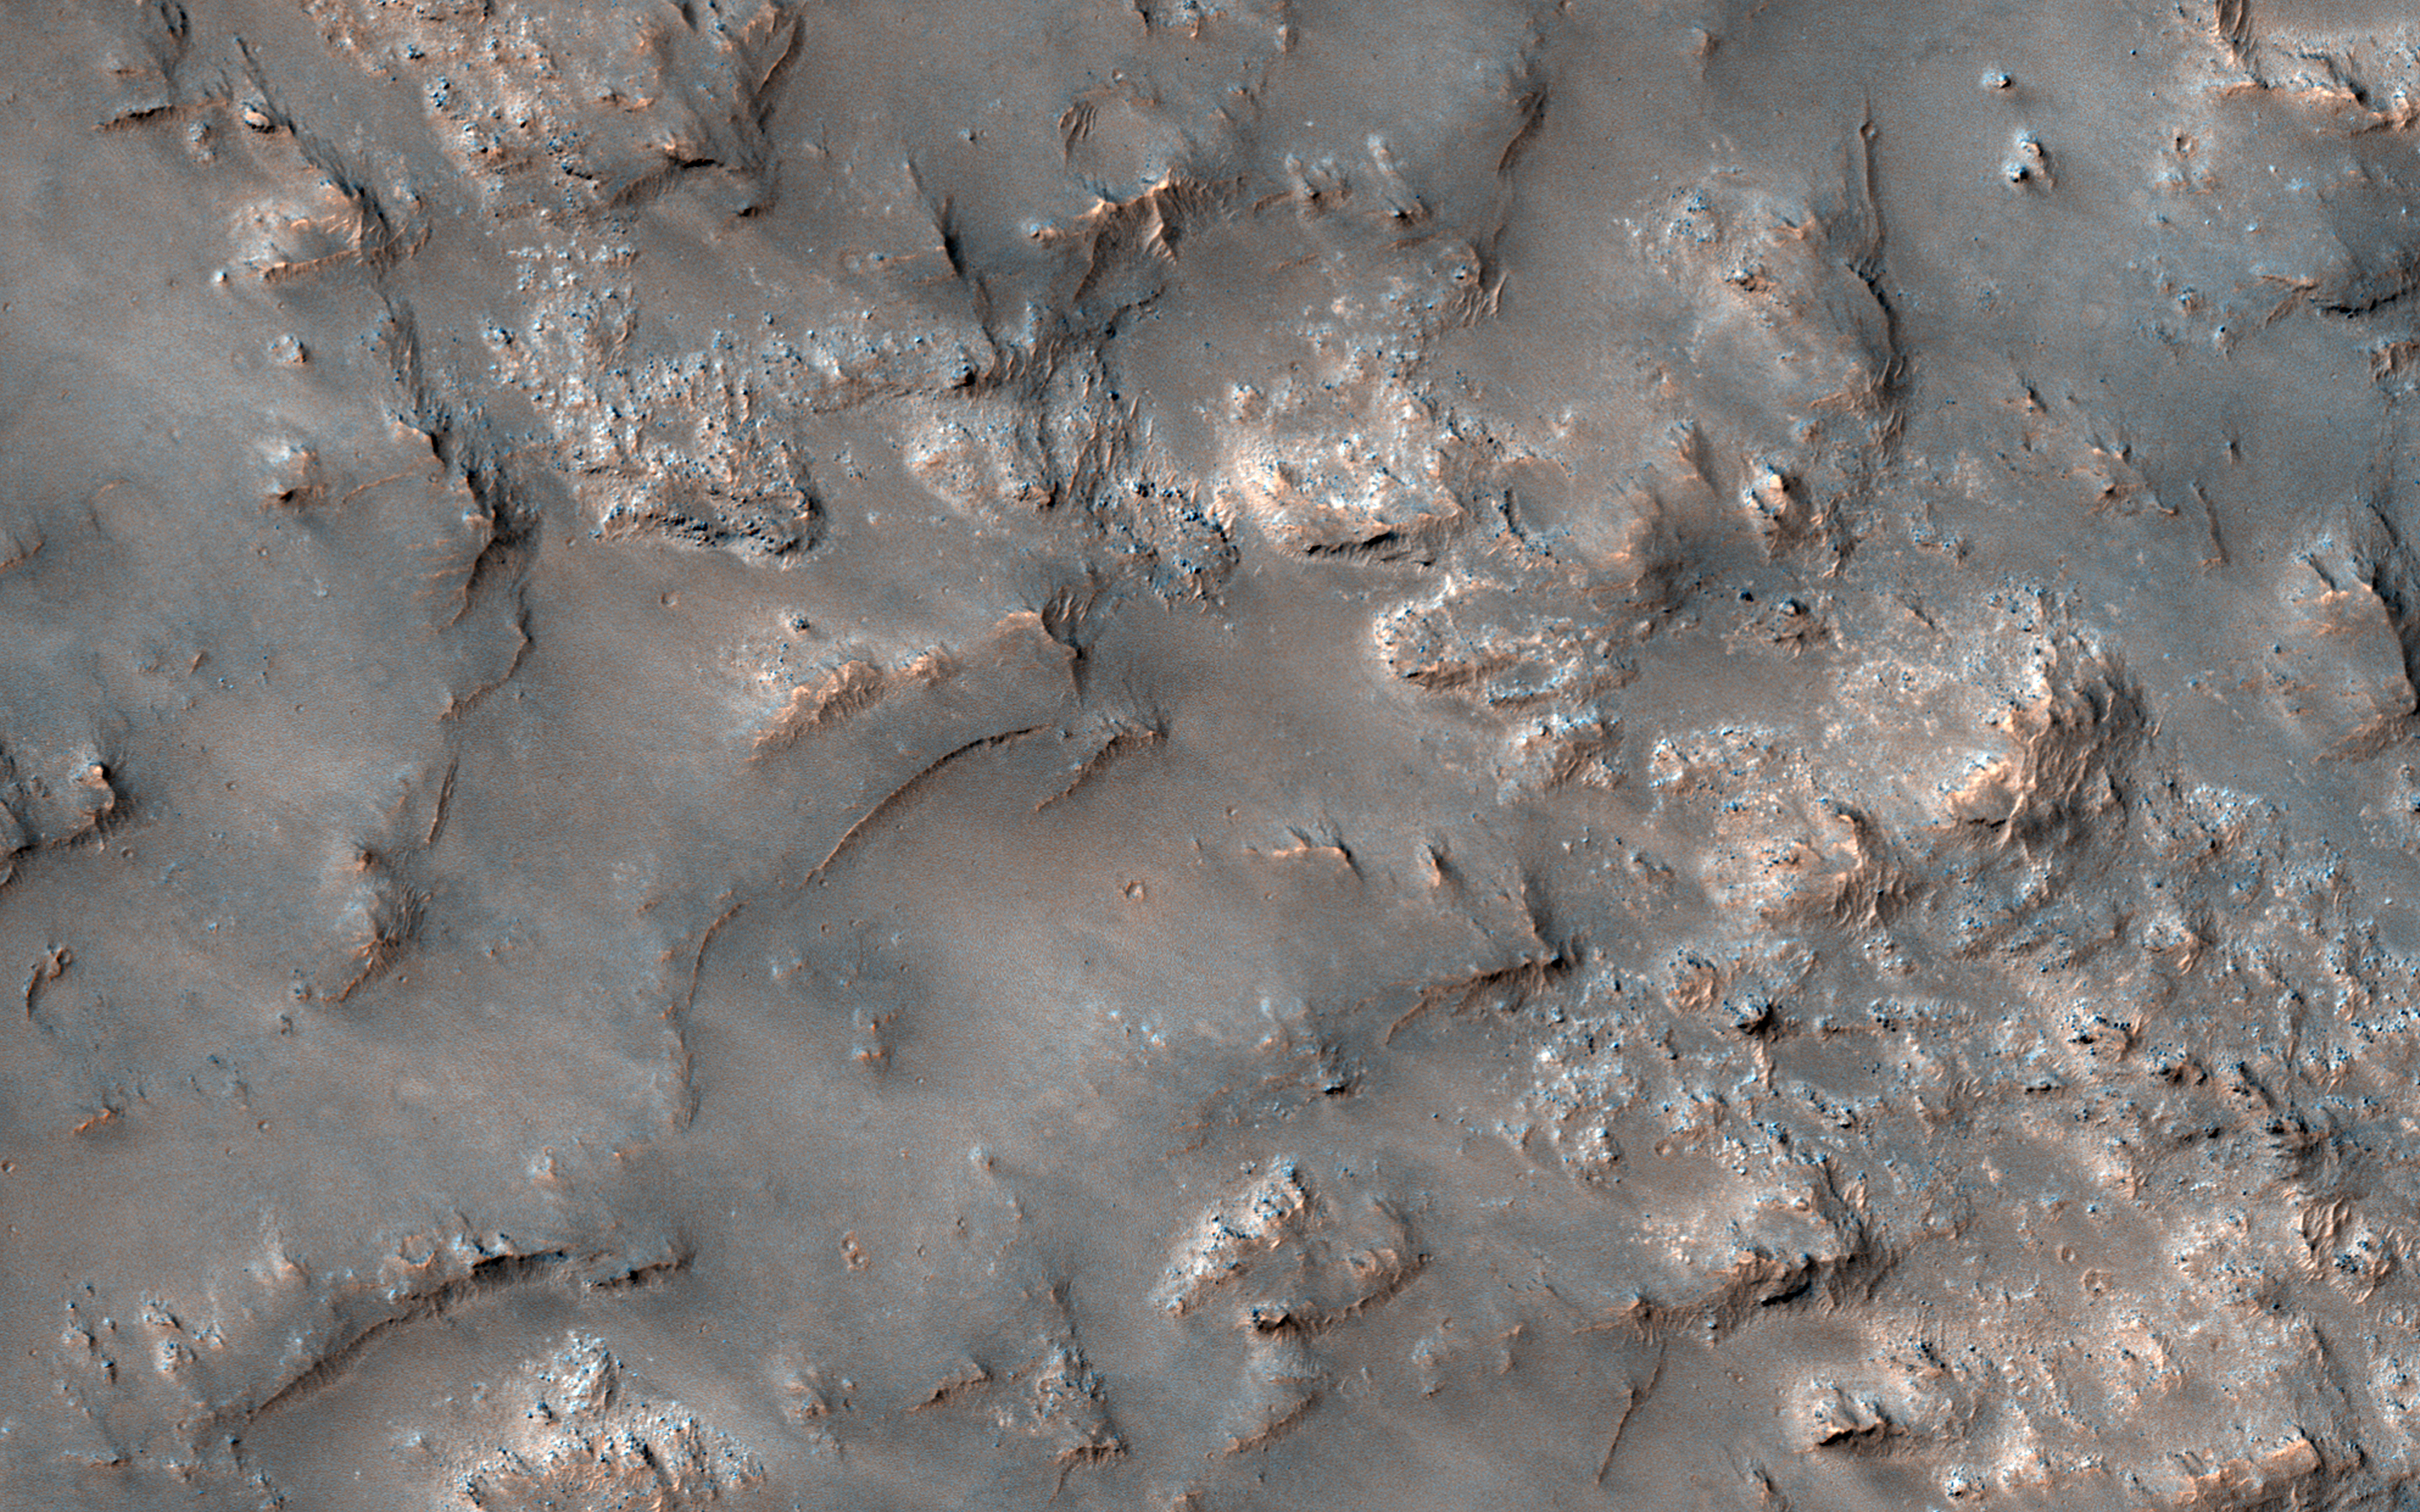

Exposed Bedrock in the Koval’sky Impact Basin

This image shows partially exposed bedrock within the Koval’sky impact basin, which is on the outskirts of the extensive lava field of Daedalia Planum. Daedalia Planum is located southwest of Arsia Mons, which may be the source responsible for filling the crater with lava flows and ash deposits.

On one side, bright bedrock with scattered dark blue spots are seen. The dark blue spots are boulders shedding from the outcrops. The color range of the bedrock provides some information on its composition. The blue color is indicative of the presence of iron-rich minerals that are generally not oxidized (i.e., rusted), unlike most of the ruddy Martian surface. Volcanic rocks are common on Mars. Possible candidate minerals for the bluish materials are often consistent with iron-rich minerals, such as pyroxene and olivine. The ridges may represent remnants of the original surface of the lava flows that filled the Koval’sky impact basin.

NB: The region is named for M. A. Koval’sky, a Russian astronomer.

The map is projected here at a scale of 50 centimeters (19.7 inches) per pixel. [The original image scale is 50.8 centimeters (20 inches) per pixel (with 2 x 2 binning); objects on the order of 152 centimeters (59.8 inches) across are resolved.] North is up.

The University of Arizona, Tucson, operates HiRISE, which was built by Ball Aerospace & Technologies Corp., Boulder, Colo. NASA’s Jet Propulsion Laboratory, a division of Caltech in Pasadena, California, manages the Mars Reconnaissance Orbiter Project for NASA’s Science Mission Directorate, Washington.

Credit: NASA/JPL-Caltech/Univ. of Arizona